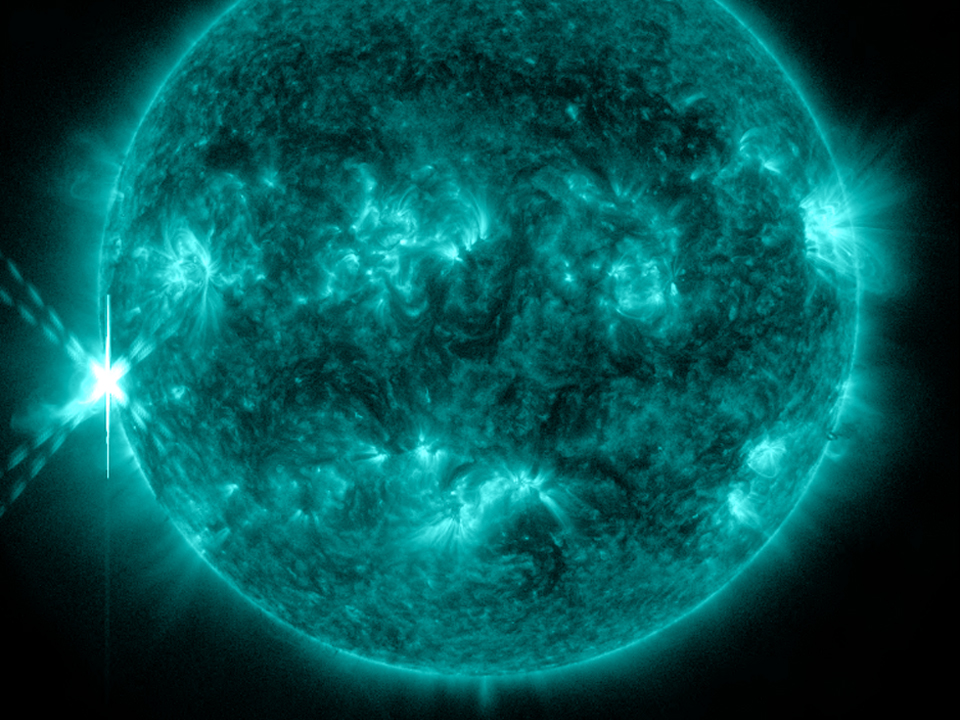

A New Set of Solar Fireworks

NASA's Solar Dynamics Observatory (SDO) captured this image of an M9-class flare on Oct 20, 2012 at 2:14 p.m. EDT. This image shows light at a wavelength of 131 Angstroms, which corresponds to material at 10 million Kelvin, and is a good wavelength for observing flares. This wavelength is typically colorized as teal, as shown here.

Credit: NASA/GSFC/SDO